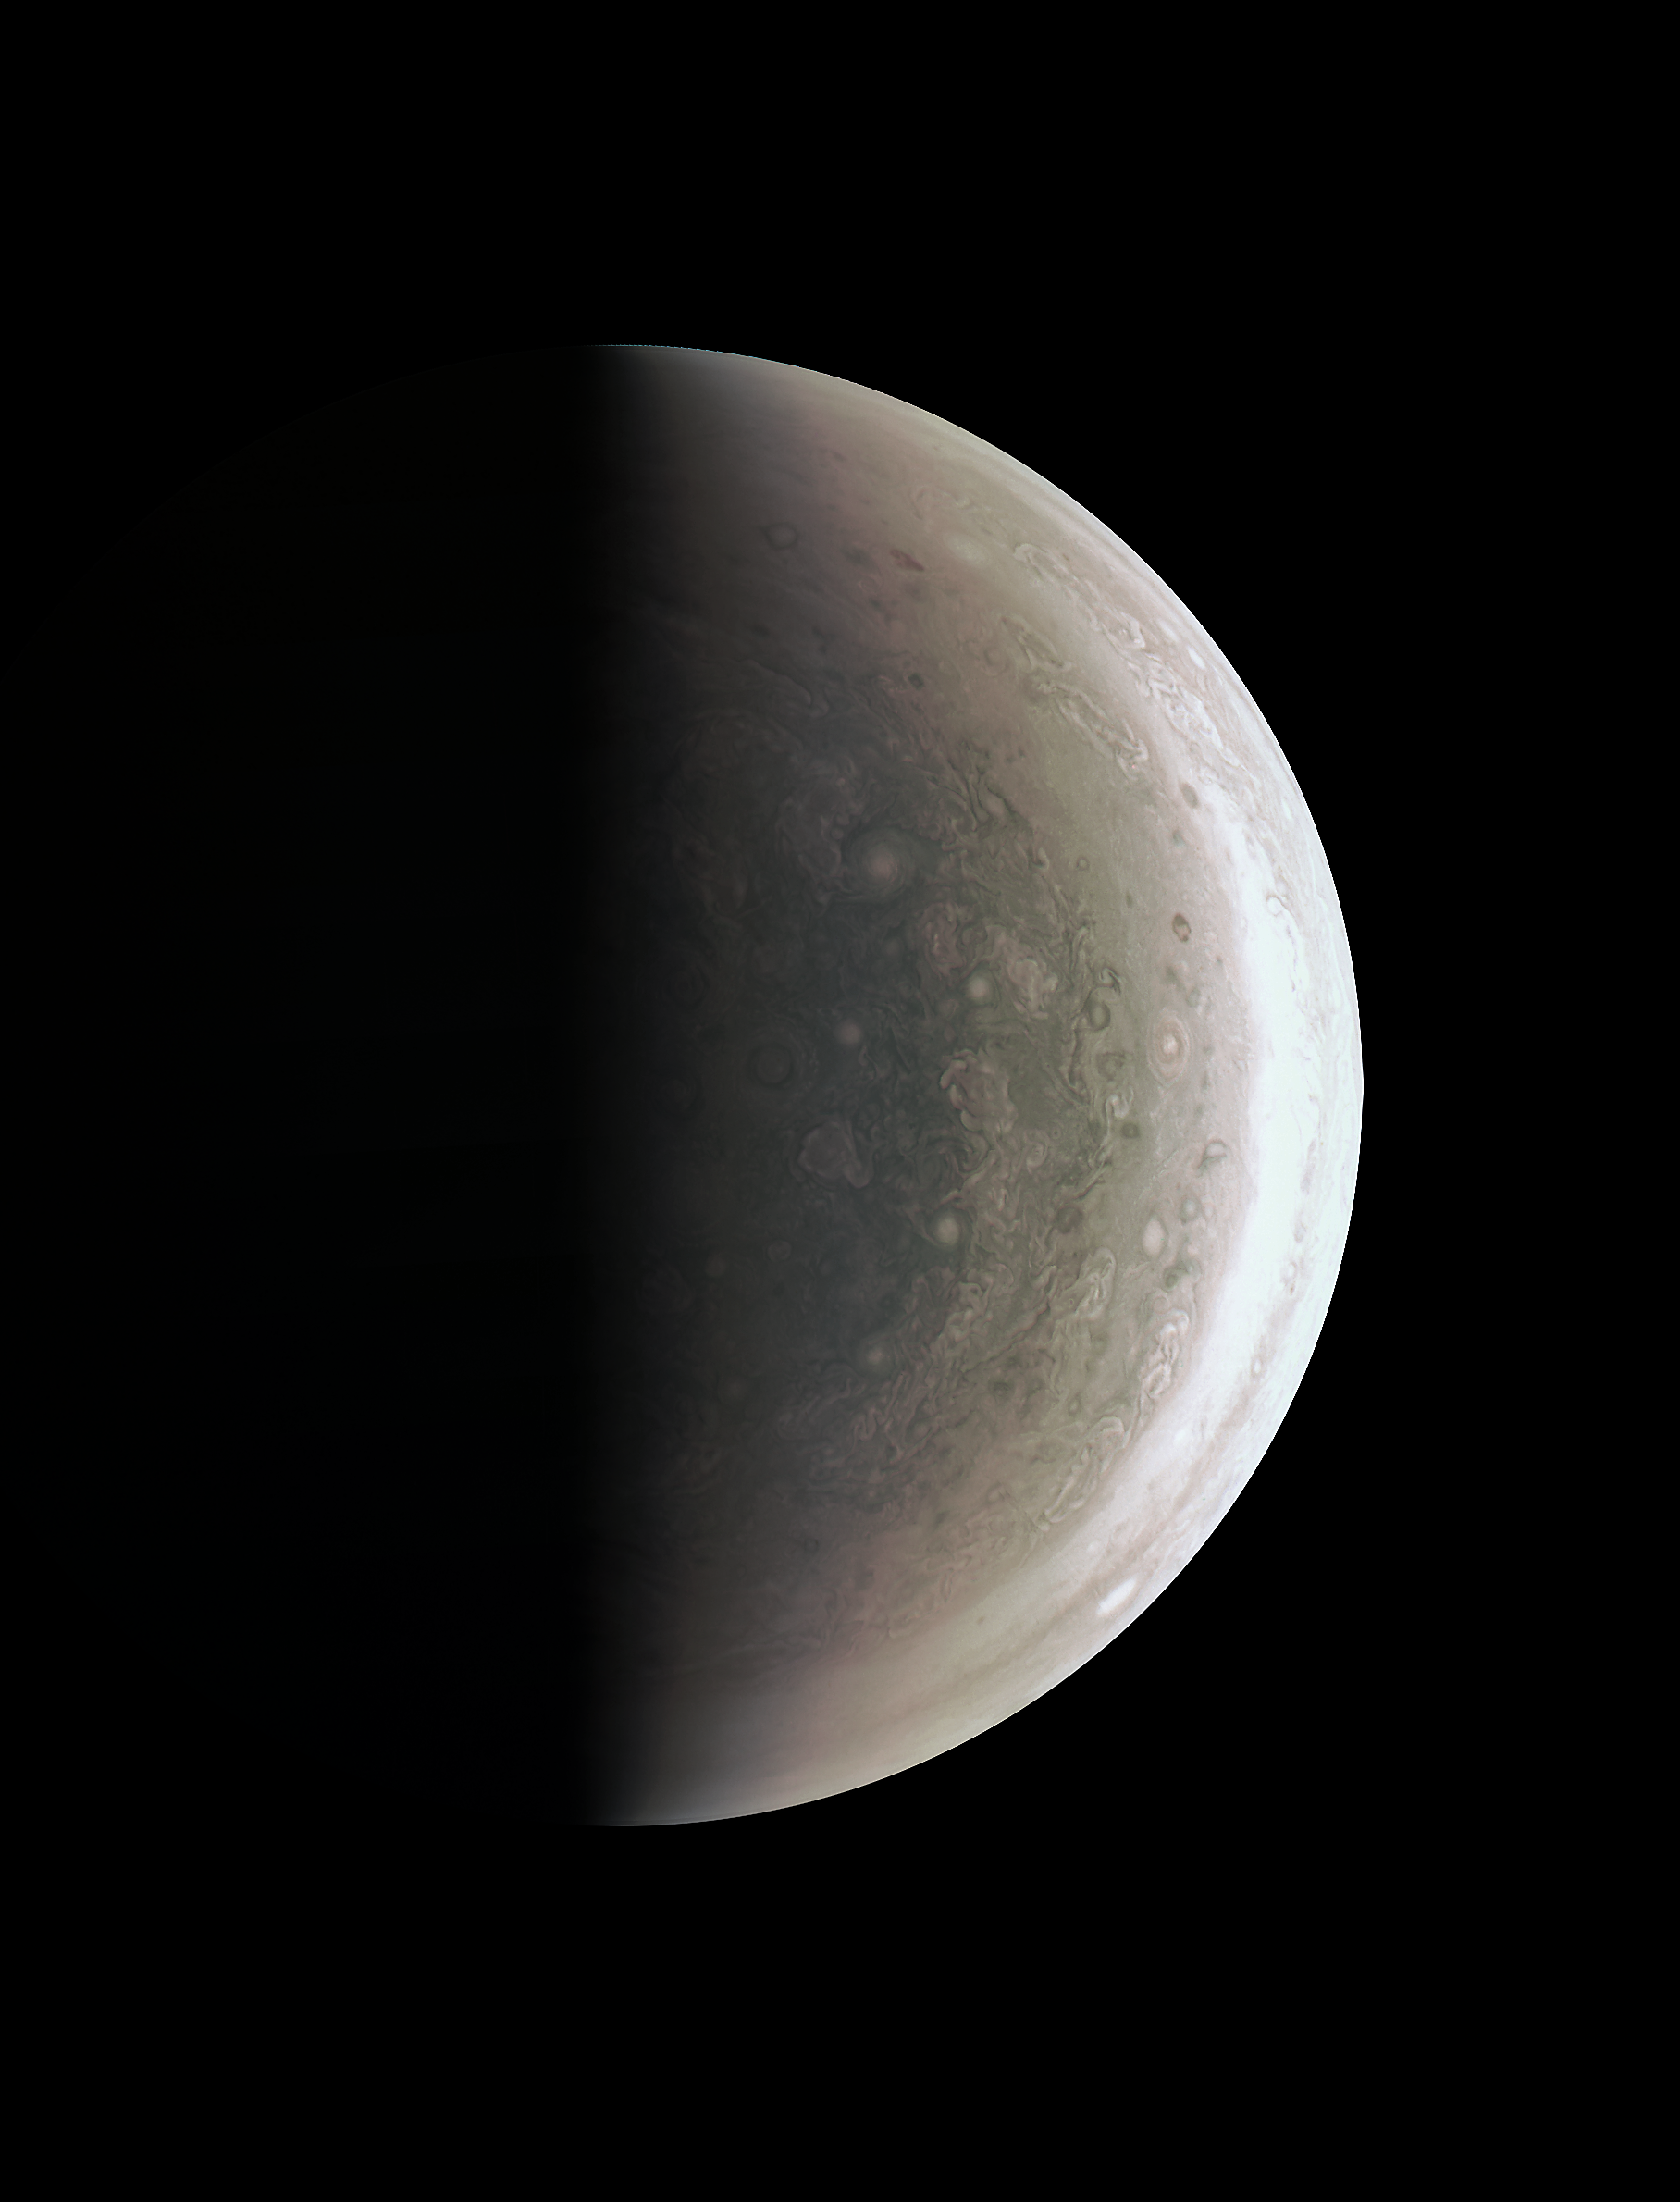

Jupiter Down Under

This image from NASA’s Juno spacecraft provides a never-before-seen perspective on Jupiter’s south pole.

The JunoCam instrument acquired the view on August 27, 2016, when the spacecraft was about 58,700 miles (94,500 kilometers) above the polar region. At this point, the spacecraft was about an hour past its closest approach, and fine detail in the south polar region is clearly resolved.

Unlike the equatorial region’s familiar structure of belts and zones, the poles are mottled by clockwise and counterclockwise rotating storms of various sizes, similar to giant versions of terrestrial hurricanes. The south pole has never been seen from this viewpoint, although the Cassini spacecraft was able to observe most of the polar region at highly oblique angles as it flew past Jupiter on its way to Saturn in 2000 (see PIA07784).

NASA’s Jet Propulsion Laboratory, Pasadena, California, manages the Juno mission for the principal investigator, Scott Bolton, of Southwest Research Institute in San Antonio. The Juno mission is part of the New Frontiers Program managed at NASA’s Marshall Space Flight Center in Huntsville, Alabama. Lockheed Martin Space Systems, Denver, built the spacecraft. JPL is a division of Caltech in Pasadena.

Credit: NASA/JPL-Caltech/SwRI/MSSS